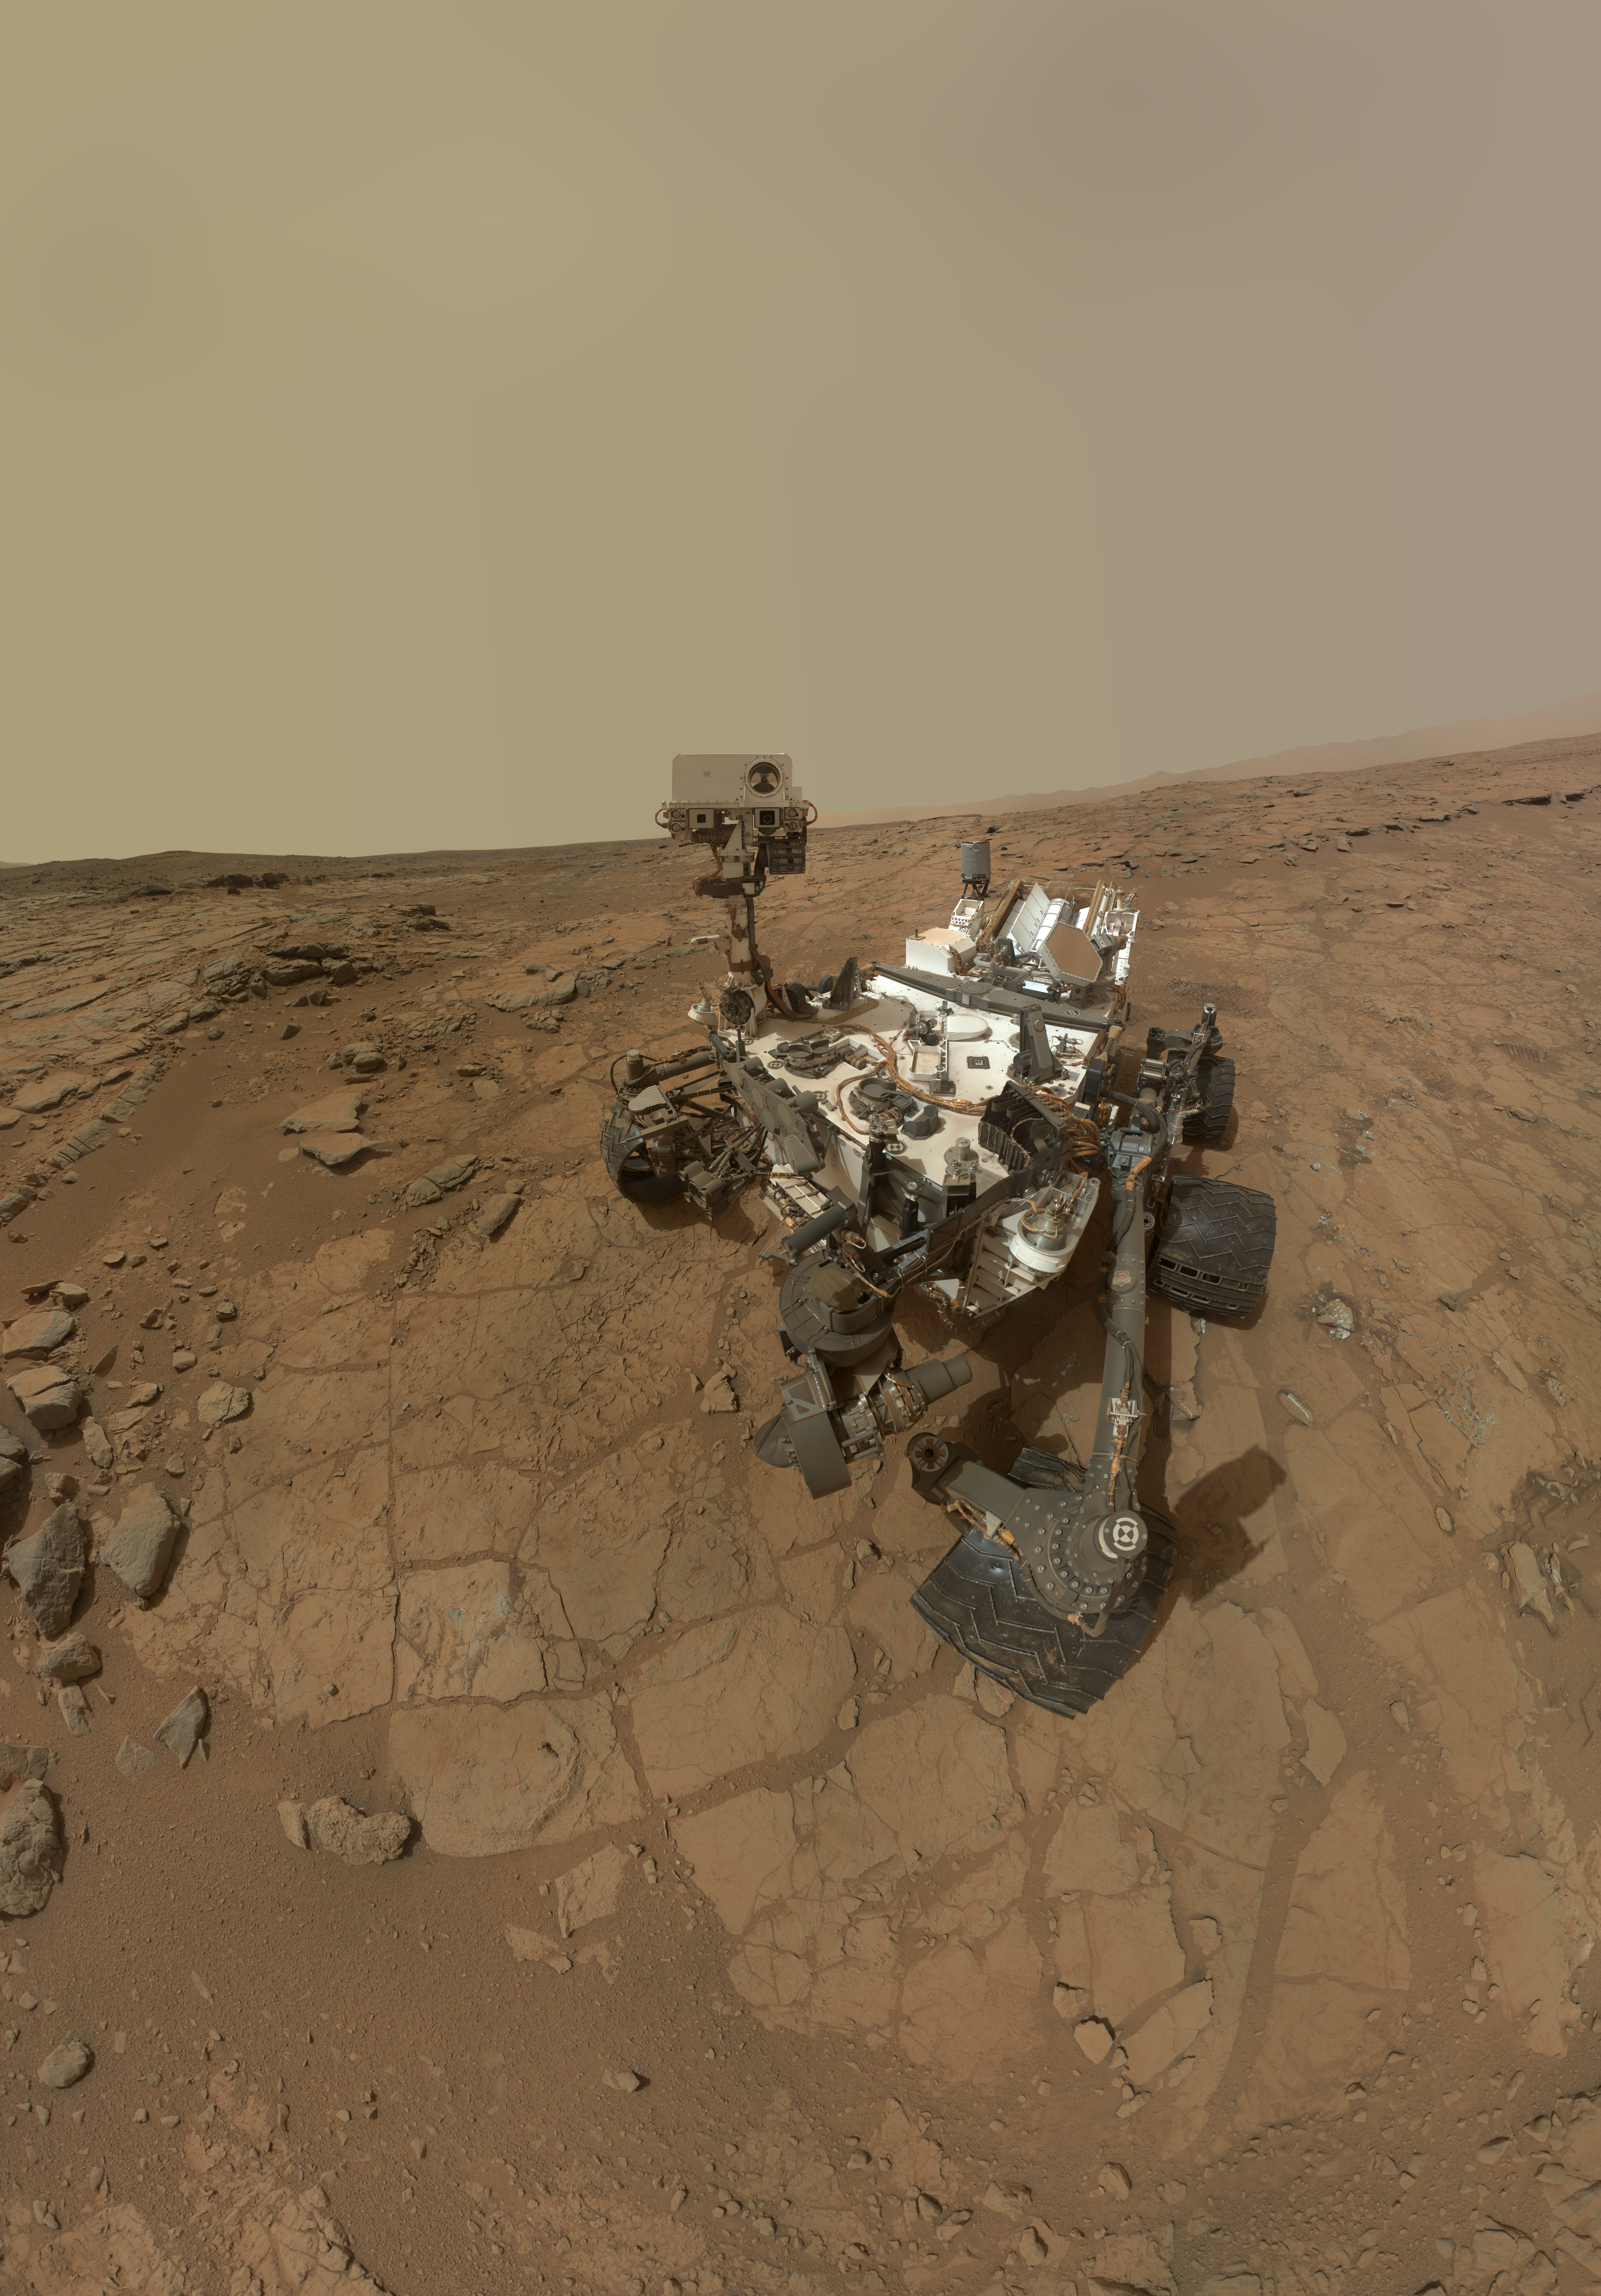

Curiosity Rover’s Self Portrait at ‘John Klein’ Drilling Site, Cropped

This rectangular version of a self-portrait of NASA’s Mars rover Curiosity combines dozens of exposures taken by the rover’s Mars Hand Lens Imager (MAHLI) during the 177th Martian day, or sol, of Curiosity’s work on Mars (Feb. 3, 2013).

The rover is positioned at a patch of flat outcrop called “John Klein,” which was selected as the site for the first rock-drilling activities by Curiosity. The self-portrait was acquired to document the drilling site.

The rover’s robotic arm is not visible in the mosaic. MAHLI, which took the component images for this mosaic, is mounted on a turret at the end of the arm. Wrist motions and turret rotations on the arm allowed MAHLI to acquire the mosaic’s component images. The arm was positioned out of the shot in the images or portions of images used in the mosaic.

Malin Space Science Systems, San Diego, developed, built and operates MAHLI. NASA’s Jet Propulsion Laboratory, Pasadena, Calif., manages the Mars Science Laboratory Project and the mission’s Curiosity rover for NASA’s Science Mission Directorate in Washington. The rover was designed and assembled at JPL, a division of the California Institute of Technology in Pasadena.

Credit: NASA/JPL-Caltech/MSSS